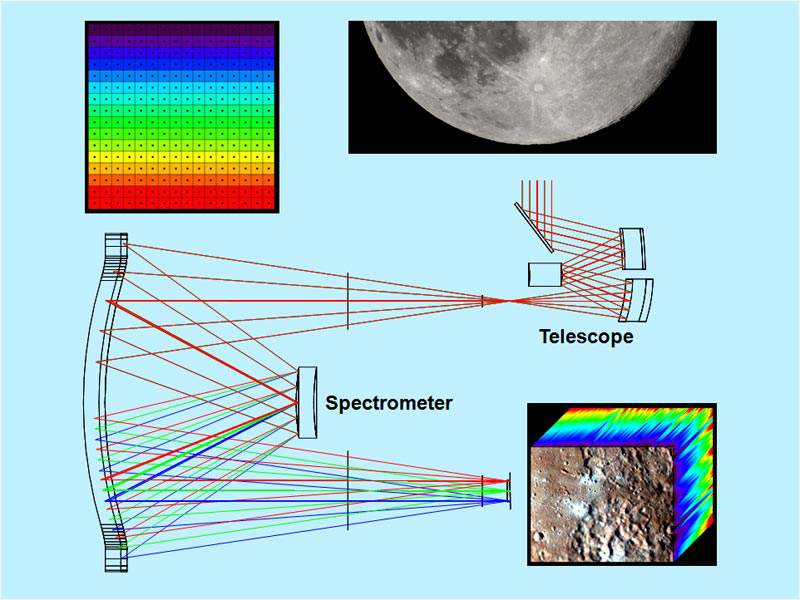

Dispersing Light through the Moon Mineralogy Mapper

The Moon Mineralogy Mapper is a state-of-the-art NASA imaging spectrometer. Sunlight reflected off the moon enters the telescope and then is passed by mirrors to the spectrometer. In the spectrometer, white light is dispersed into different wavelengths (from 0.43 to 3 micrometers) for every point in an image. Once in orbit around the moon, the instrument generates three dimensional cubes of data that allow scientists to map the composition of the surface.

Credit: NASA/JPL-Caltech